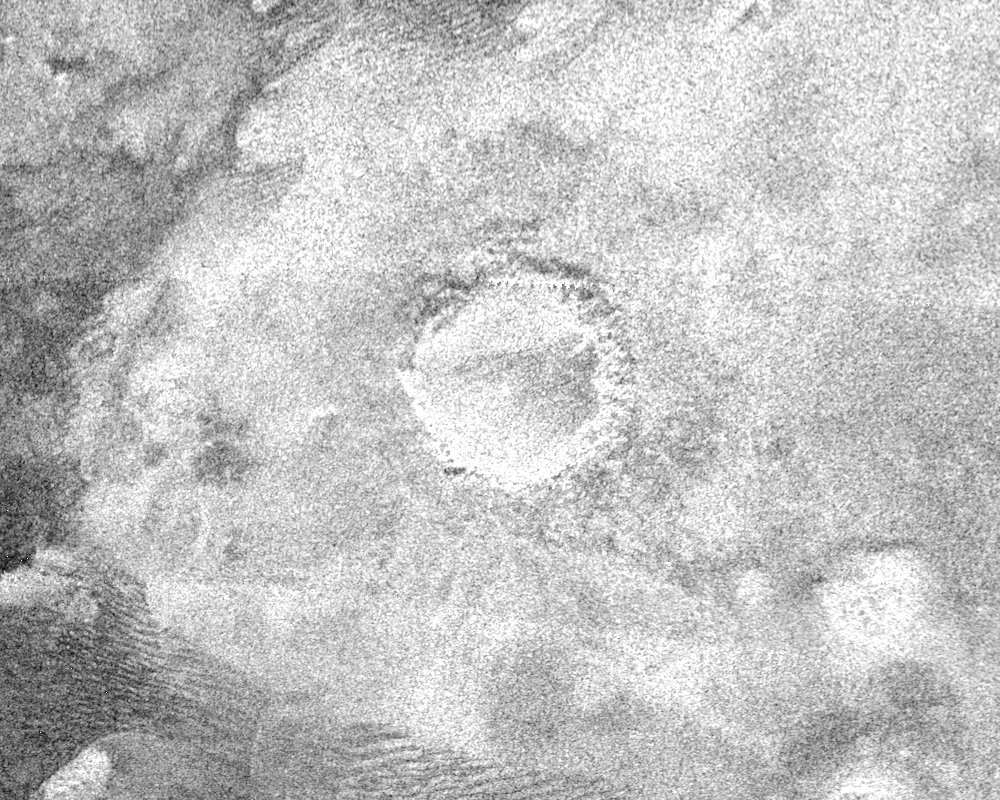

Impact Crater with Ejecta Blanket

This image shows a crater, approximately 60 kilometers (37 miles) in diameter, on the very eastern end of the radar image strip taken by the Cassini orbiter on its third close flyby of Titan on Feb. 15.

The appearance of the crater and the extremely bright (hence rough) blanket of material surrounding it is indicative of an origin by impact, in which a hypervelocity comet or asteroid, in this case, roughly 5-10 kilometers (3-6 miles) in size, slammed into the surface of Titan.

The bright surrounding blanket is debris, or ejecta, thrown out of the crater. The asymmetric appearance of this ejecta blanket could be an effect of atmospheric winds associated with the impact itself. Although clearly formed by impact, the feature lacks a central peak, suggesting that it has been eroded or otherwise modified after formation. Rainfall, wind erosion, and softening of the solid material in which the crater formed are all possible processes that might have altered this impact feature.

The Cassini-Huygens mission is a cooperative project of NASA, the European Space Agency and the Italian Space Agency. The Jet Propulsion Laboratory, a division of the California Institute of Technology in Pasadena, manages the Cassini-Huygens mission for NASA’s Science Mission Directorate, Washington, D.C. The Cassini orbiter and its two onboard cameras were designed, developed and assembled at JPL. The radar instrument team is based at JPL, working with team members from the United States and several European countries.

Credit: NASA/JPL-Caltech/ASI